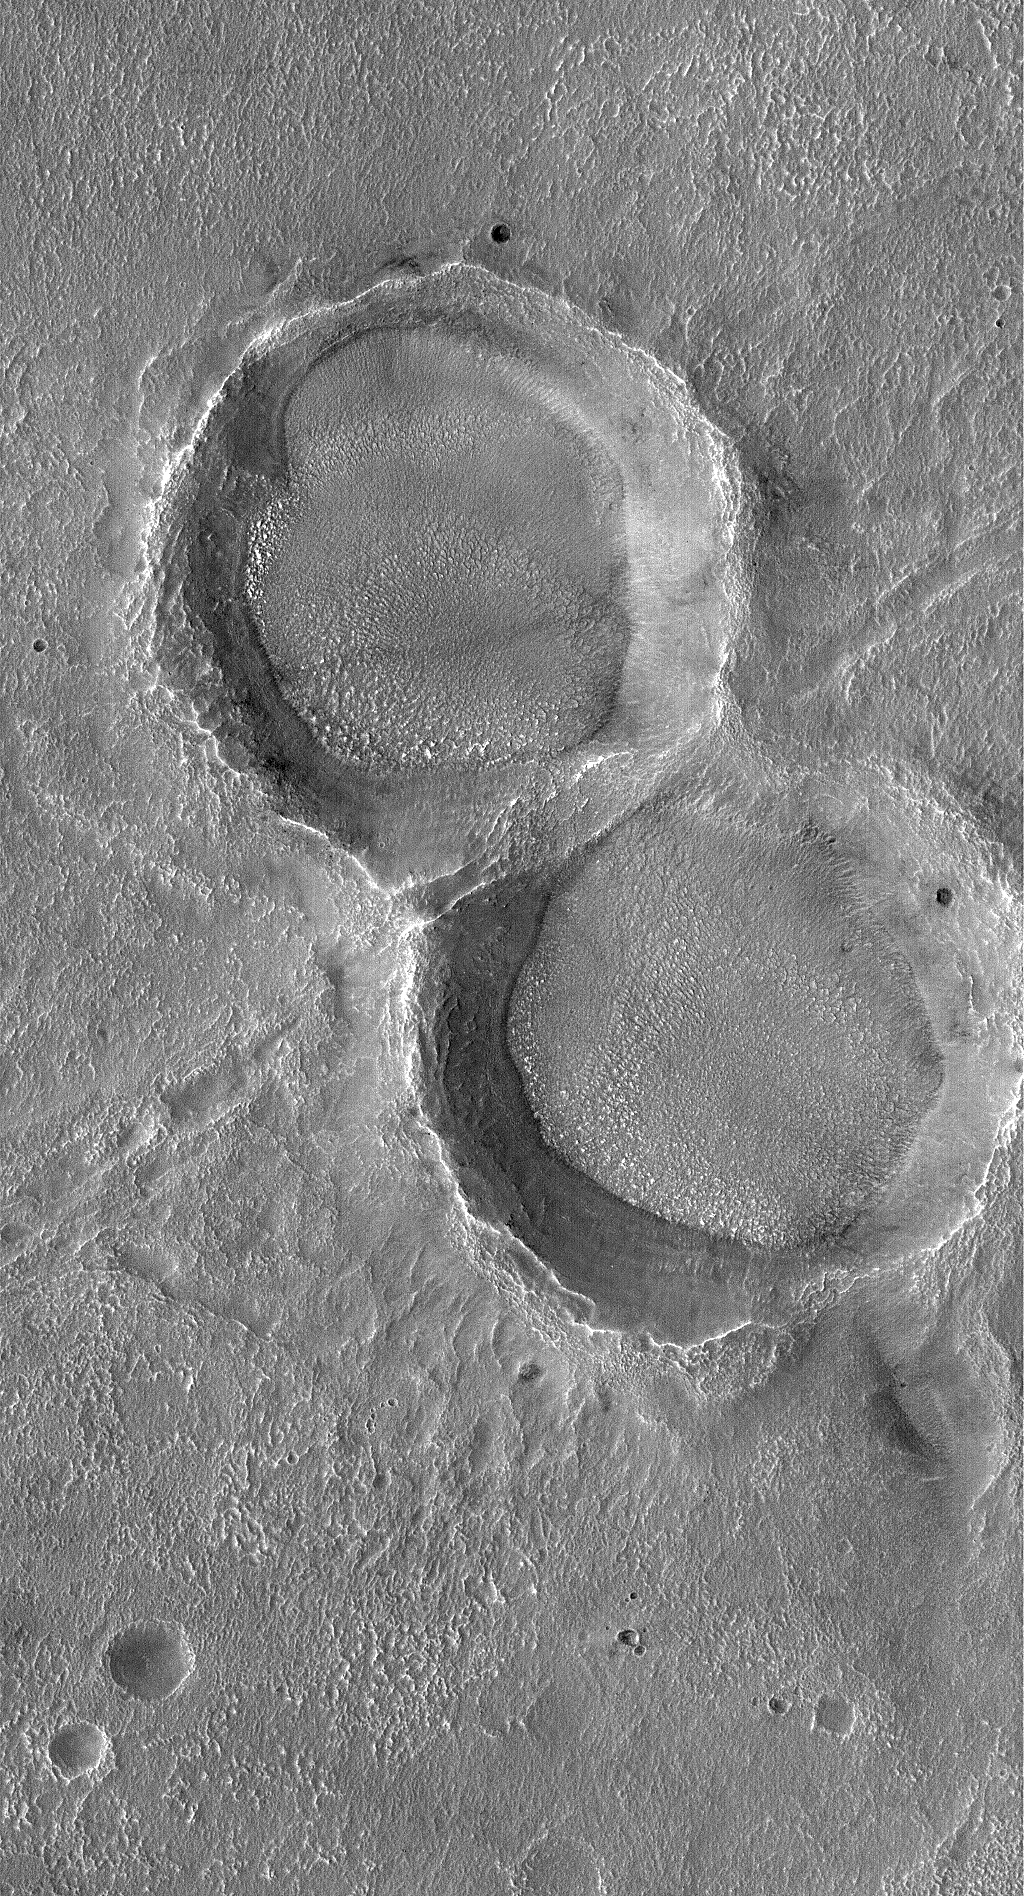

Double Impact

19 December 2005
This Mars Global Surveyor (MGS) Mars Orbiter Camera (MOC) image shows two craters that formed at the same time by a split meteoritic impactor. Long after they formed, these craters have been eroded, degraded, and other materials have been deposited on and within them.

Location near: 35.0°S, 328.0°W
Image width: width: ~3 km (~1.9 mi)
Illumination from: upper left
Season: Southern Summer

Credit: NASA/JPL/Malin Space Science Systems